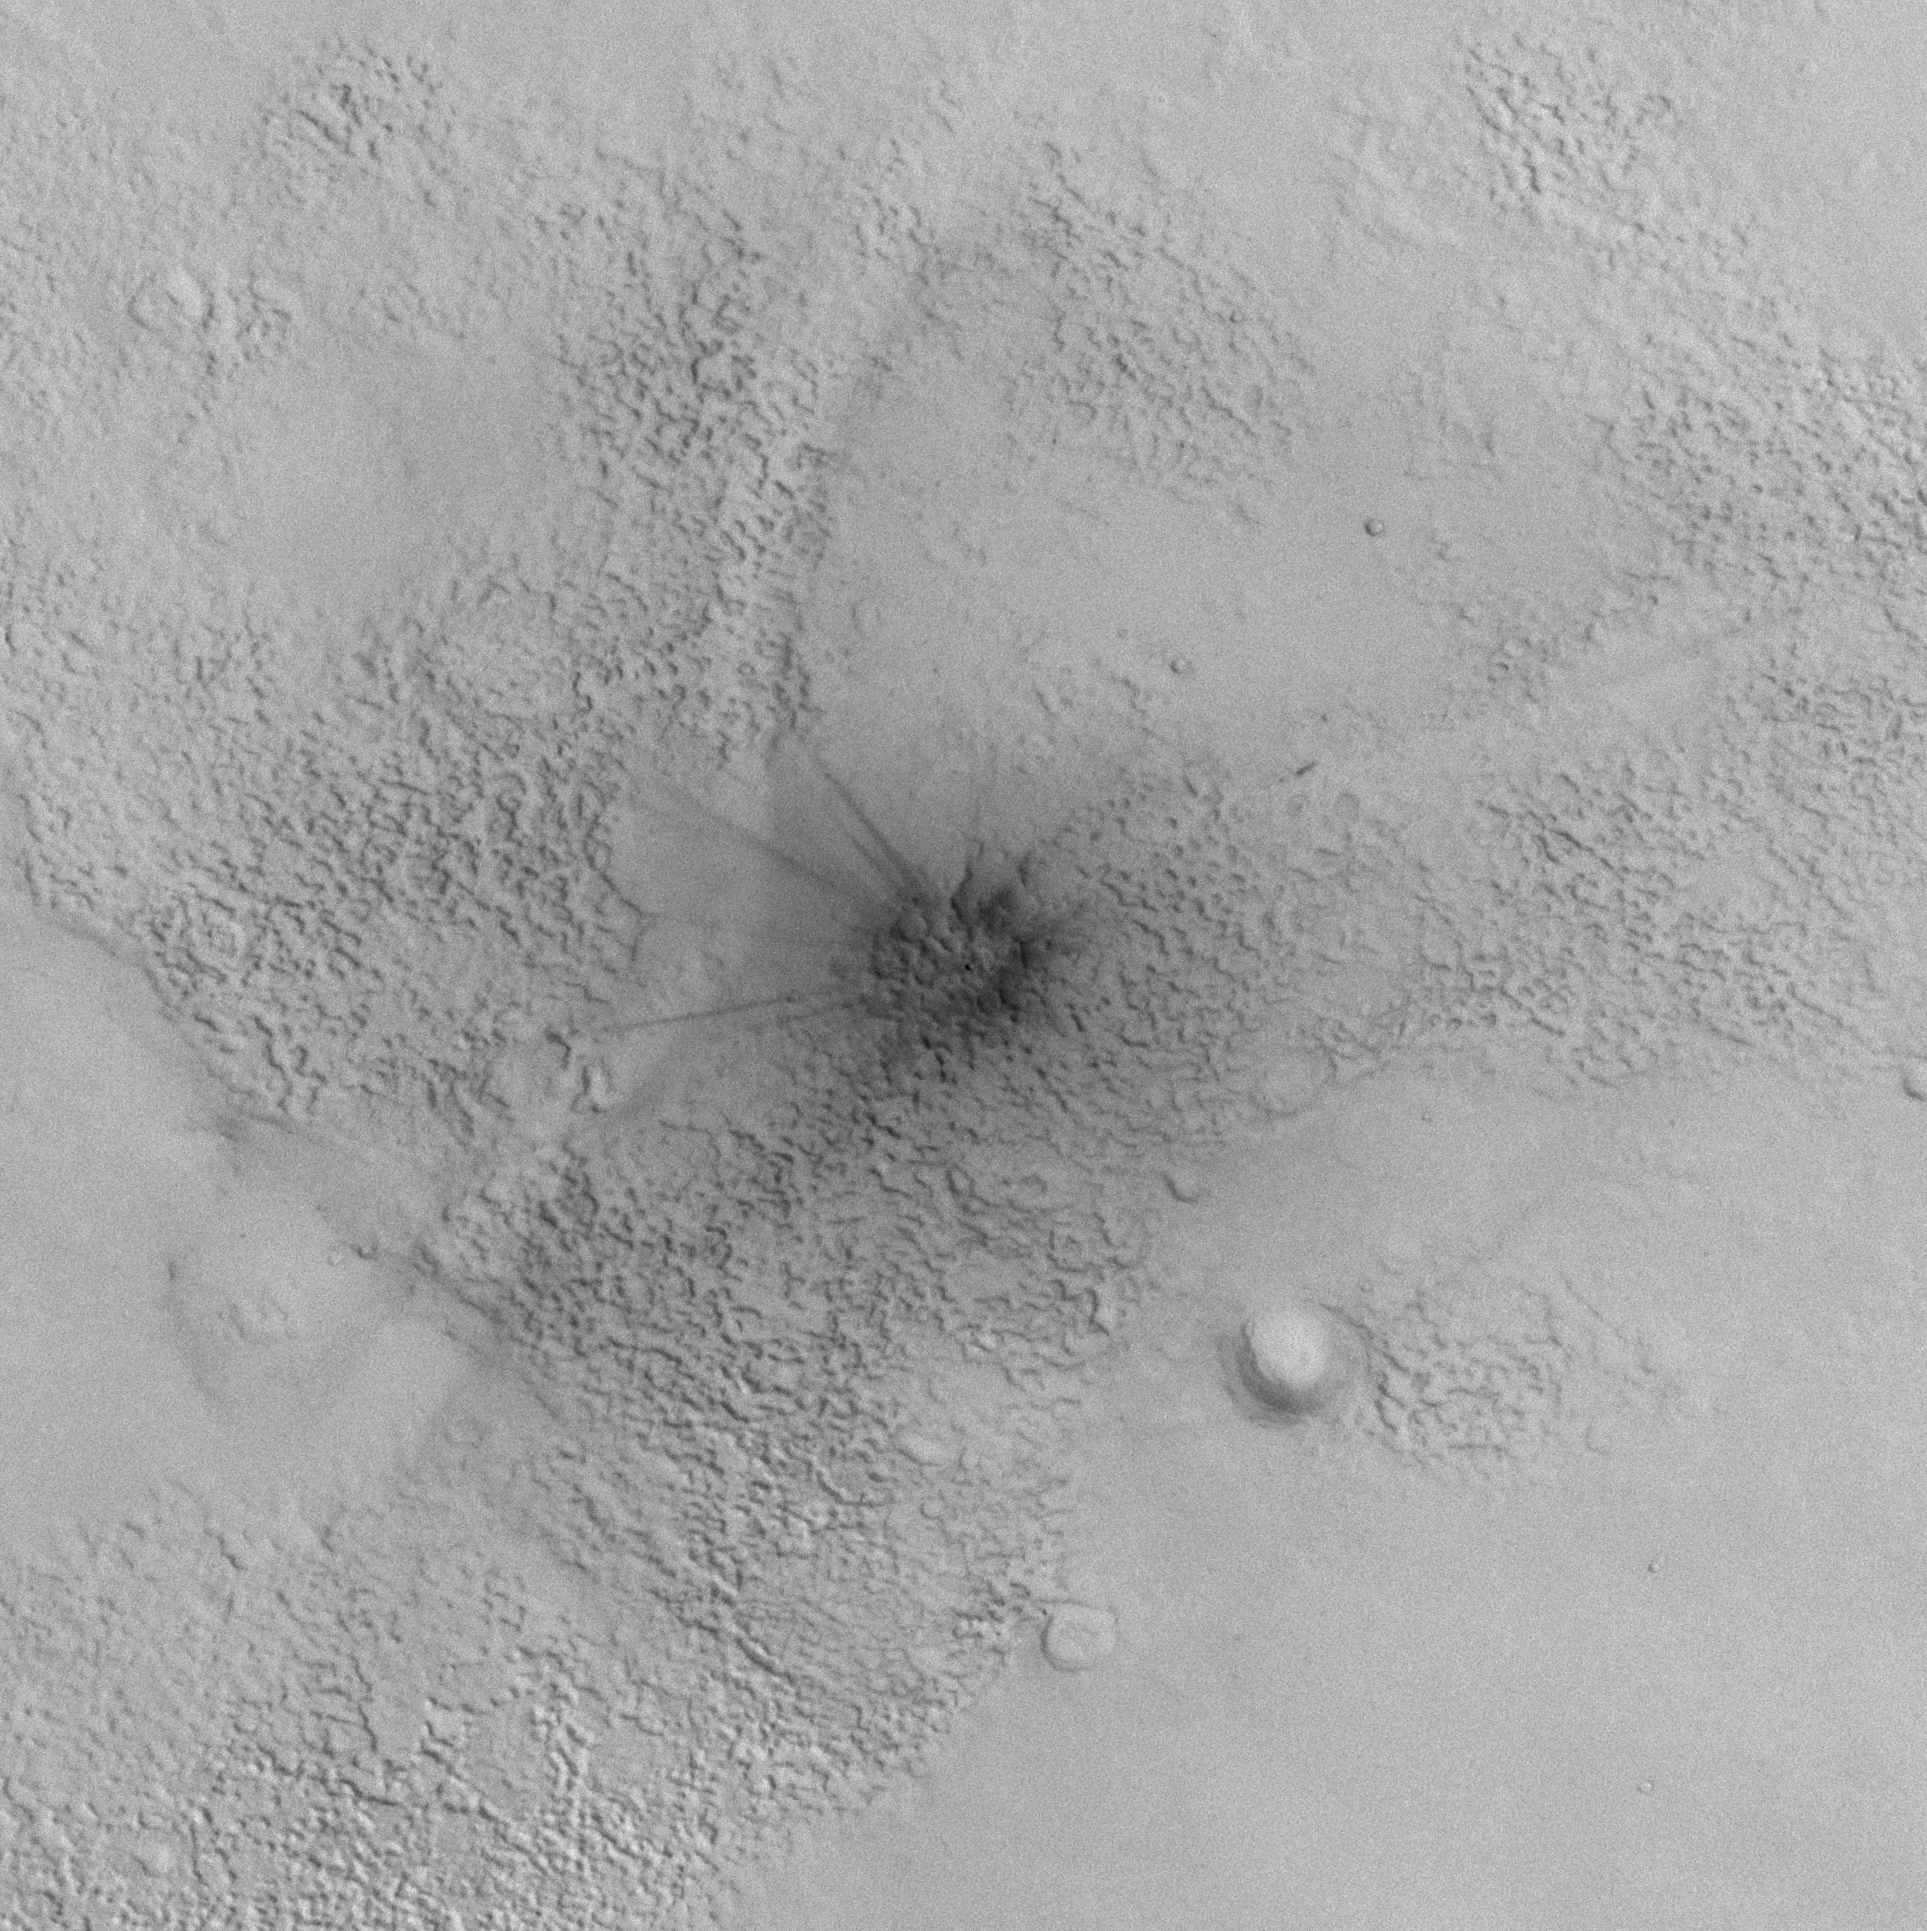

Procedure for Finding New Impact Sites on Mars Using the Mars Global Surveyor Mars Orbiter Camera

Having realized that a new dark spot on Mars, seen in a red wide angle camera image acquired on 6 January 2006, might be an indication of a recent meteor impact site (see PIA09020 or MOC2-1611), the Mars Global Surveyor (MGS) Mars Orbiter Camera (MOC) science operations team considered it possible to find more such impact sites using the MOC red wide angle camera. The most recent, freshest craters would be expected to be quite small, ranging from a few meters across to maybe a few hundred meters or so, at most, in diameter (100 meters is about 109 yards; compare that with a 100 yard U.S.-style football field). Something less than 100 meters across would not show up easily in a 240 meters per pixel red wide angle image. But the 6 January 2006 image showed that it could, because these small impacts, if they occur in an area thickly mantled with dust, will create a much larger “blast zone” around them.

Thus, the MOC science operations team set out to image a few of the dustiest regions on Mars — Tharsis, Amazonis, and Arabia — with the red wide angle camera. The same camera had, in May and early June 1999, already imaged most of the planet at about 240 meters per pixel scale. By repeating areas already imaged in May/June 1999 during the January/March 2006 timeframe, we would be able to identify more dark spots.

And, so, that is what we did. The Tharsis, Amazonis, and Arabia regions were re-imaged using the MOC red wide angle camera during January through March 2006. The data covered about 21,506,000 square kilometers (~8.3 million square miles; ~1/3 the surface area of Mars and more than twice the area of the United States). As each picture was received on Earth, we compared it with the images acquired during May/June 1999. Over the entire area surveyed, we found 39 dark spots that were present in early 2006 but not visible in May/June 1999.

The 39 dark spots, then, were the candidate impact sites. Each one of these became a target for the MOC narrow angle camera, which would be used to take an image of about 1.5 meters (4.9 feet) per pixel of each site. The targets were entered into the MOC database. Then, as the predicted MGS ground track came near each site, the MOC team targeted an image by working with the spacecraft engineers at Lockheed Martin Astronautics (Denver, Colorado) and the Caltech/Jet Propulsion Laboratory (JPL, Pasadena, California) to point the spacecraft and camera at each site using the Roll Only Targeted Observation (ROTO) maneuver.

Of the 39 dark spots, 20 turned out to be fresh impact sites, and 19 of them were not. The other 19 included mistaken identifications (one was a transient, large dust devil shadow; several were craters that had been present in earlier images but had changed in brightness owing to dust removal), new dark wind streaks, and new dark slope streaks created by avalanching dust on steep slopes.

Some of the 20 new impact sites received further attention, as the spacecraft and MOC were used to obtain cPROTO (compensated Pitch and Roll Targeted Observations) views that have a spatial resolution of 0.5 meters (1.6 feet) in the downtrack dimension and 1.5 meters (4.9 feet) in the cross track direction. The cPROTO views, where obtained, have a higher resolution and better signal-to-noise ratio than the original ROTO images.

Finally, while our approach of comparing MOC red wide angle camera images obtained in May/June 1999 with those obtained in January/March 2006 constrains the 20 craters all to having formed during the May 1999 to March 2006 time interval, we found in all cases that there were already other images that had been received on Earth that helped constrain the time of the impact more tightly. In some cases, the date of the impact could be pinned down to within a month or two, in other cases the interval covered several years. Data from the MGS MOC, Mars Odyssey Thermal Emission Imaging System (THEMIS), and Mars Express High Resolution Stereo Camera (HRSC) were all employed in the search.

Shown on this page (above) are pictures that illustrate our work to find new impact craters:

Figure A: This picture shows one of the new impact sites identified by the MOC team. Located in northern Arabia Terra near 29.3°N, 333.2°W, the actual crater is quite small, only 11.2 ± 3.0 meters in diameter. This is a sub-frame of MOC image S16-01105, acquired using a ROTO maneuver on 12 March 2006.

Figures B and C: These pictures are MOC red wide angle camera images, obtained at a scale of about 240 meters per pixel, of portions of Arabia Terra. Figure B is M01-01610 and was acquired during the MOC Geodesy Campaign (see PIA02022 and PIA02023, or MOC2-127) on 14 May 1999. Figure C, MOC S14-02741, was obtained on 26 January 2006 as part of the campaign to find new impact craters. By comparing the two images, one from 1999 and one from 2006, we were able to identify all new dark spots that formed during that interval. In this case, the new dark spot seen in the 2006 image, S14-02741, is inside the white circle. The same location is also indicated by a circle in the May 1999 image, but no dark spot is present there. In both cases, the white circle is about 12 km (7.5 mi) across.

Figure D: This map of Mars, showing the location of all the MOC red wide angle camera images acquired for the search for new craters during January through March 2006. These images cover most of Amazonis, Tharsis, and Arabia Terra. The base map is a product that combines the May/June 1999 MOC red wide angle data (plus later data for the south polar region) and laser altimeter data from MGS.

Figure E: This picture shows portions of two red wide angle camera context images that more tightly constrain when the new crater shown here (above, top, left) formed. The first picture, R05-00427, was acquired on 5 May 2003 and shows no dark spot at the site of the impact. The second picture, S05-01885, shows that the dark spot was present on 29 April 2005. Thus, these two images tell us that the impact occurred sometime between those dates: 5 May 2003 and 29 April 2005.

The Mars Global Surveyor mission is managed for NASA’s Office of Space Science, Washington, by the Jet Propulsion Laboratory, a division of the California Institute of Technology, Pasadena. Lockheed Martin Space Systems, Denver, developed and operates the spacecraft. Malin Space Science Systems, San Diego, Calif., built and operates the Mars Orbiter Camera.

Credit: NASA/JPL/Malin Space Science Systems